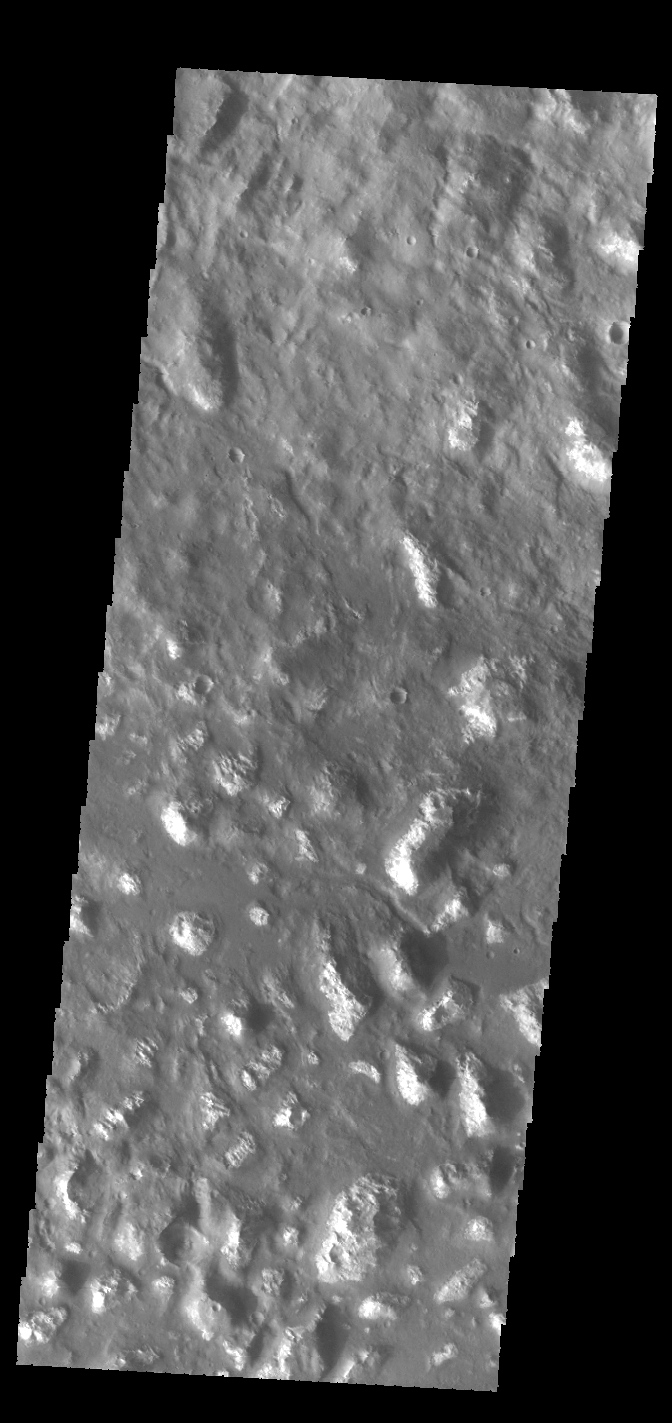

Ariadnes Colles

This VIS image shows part of Ariadnes Colles. The term colles means hills. The hills in this image are much brighter than the surroundings, possibly due to erosion or removal of the darker material from the upper elevations of the hills.

Credit: NASA/JPL-Caltech/ASU